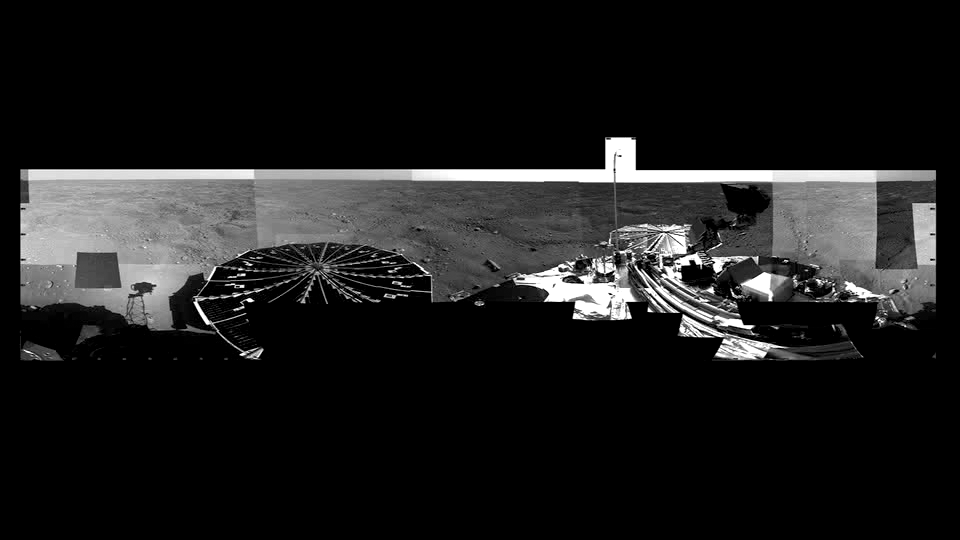

Martian Arctic Landscape Panorama Video

Typical view if you were standing on Mars and slowly turned around for a look. Starting at the north, SSI sees its shadow and turns its head viewing solar arrays, the lander deck and landscape. Note very few rocks on the hummocky terrain and network of troughs, typical of polar surfaces here on Earth.

The Phoenix Mission is led by the University of Arizona, Tucson, on behalf of NASA. Project management of the mission is by NASA’s Jet Propulsion Laboratory, Pasadena, Calif. Spacecraft development is by Lockheed Martin Space Systems, Denver.

Photojournal Note: As planned, the Phoenix lander, which landed May 25, 2008 23:53 UTC, ended communications in November 2008, about six months after landing, when its solar panels ceased operating in the dark Martian winter.

Credit: NASA/JPL-Caltech/University of Arizona